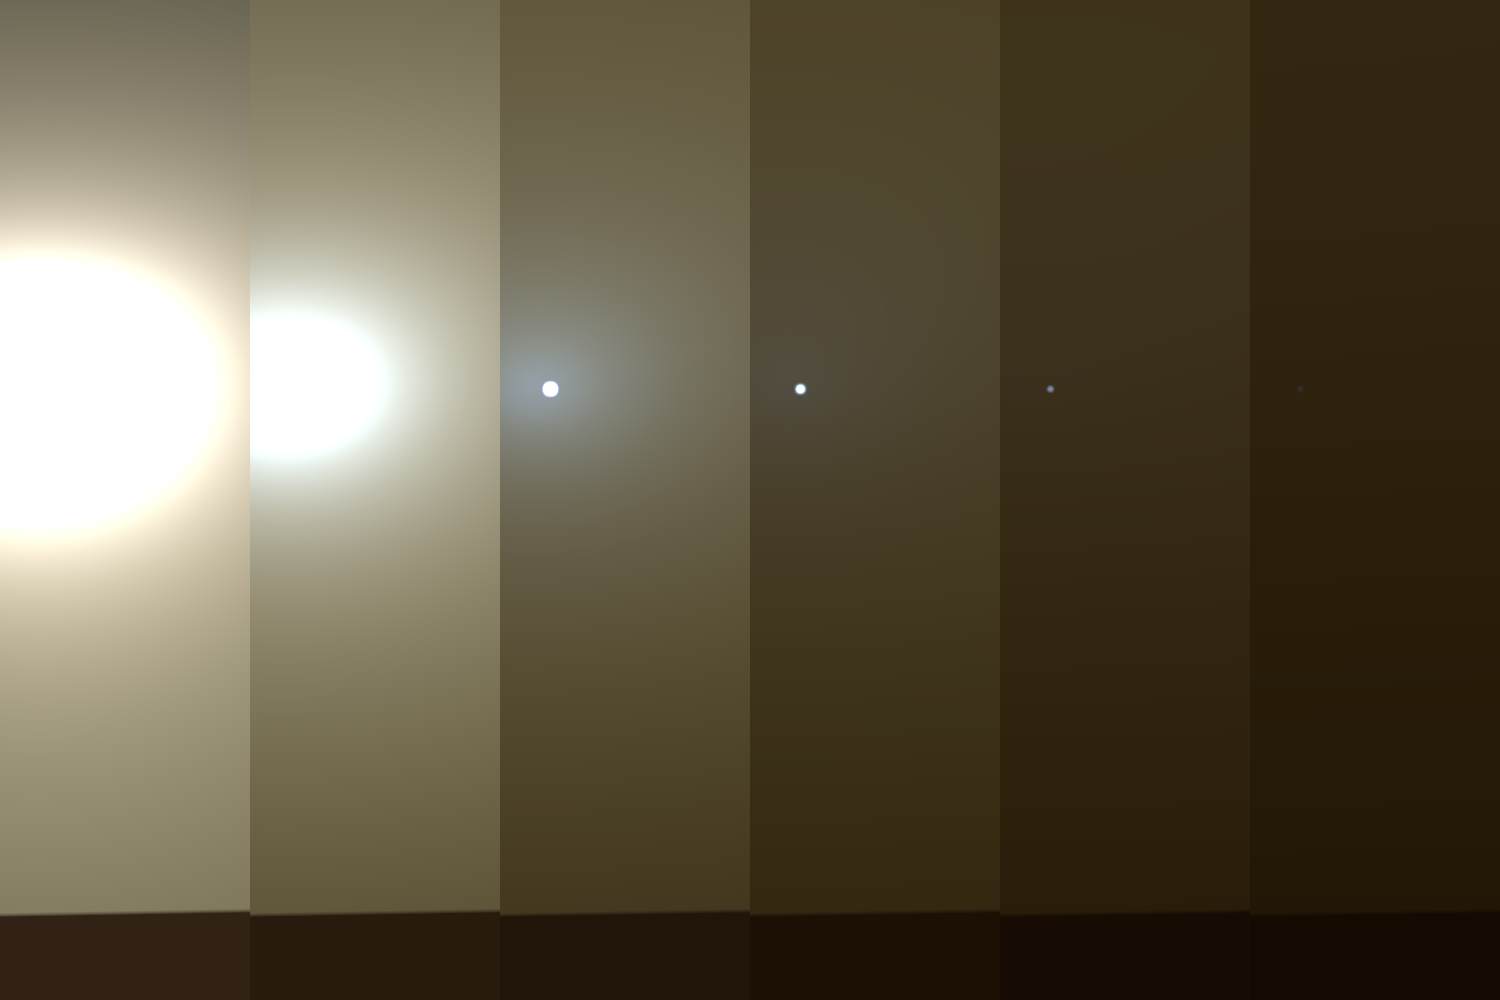

Shades of Martian Darkness

This series of images shows simulated views of a darkening Martian sky blotting out the Sun from NASA’s Opportunity rover’s point of view, with the right side simulating Opportunity’s current view in the global dust storm (June 2018). The left starts with a blindingly bright mid-afternoon sky, with the sun appearing bigger because of brightness. The right shows the Sun so obscured by dust it looks like a pinprick. Each frame corresponds to a tau value, or measure of opacity: 1, 3, 5, 7, 9, 11.

NASA’s Jet Propulsion Laboratory, a division of the California Institute of Technology in Pasadena, manages the Mars Exploration Rover Project for NASA’s Science Mission Directorate, Washington.

Credit: NASA/JPL-Caltech/TAMU